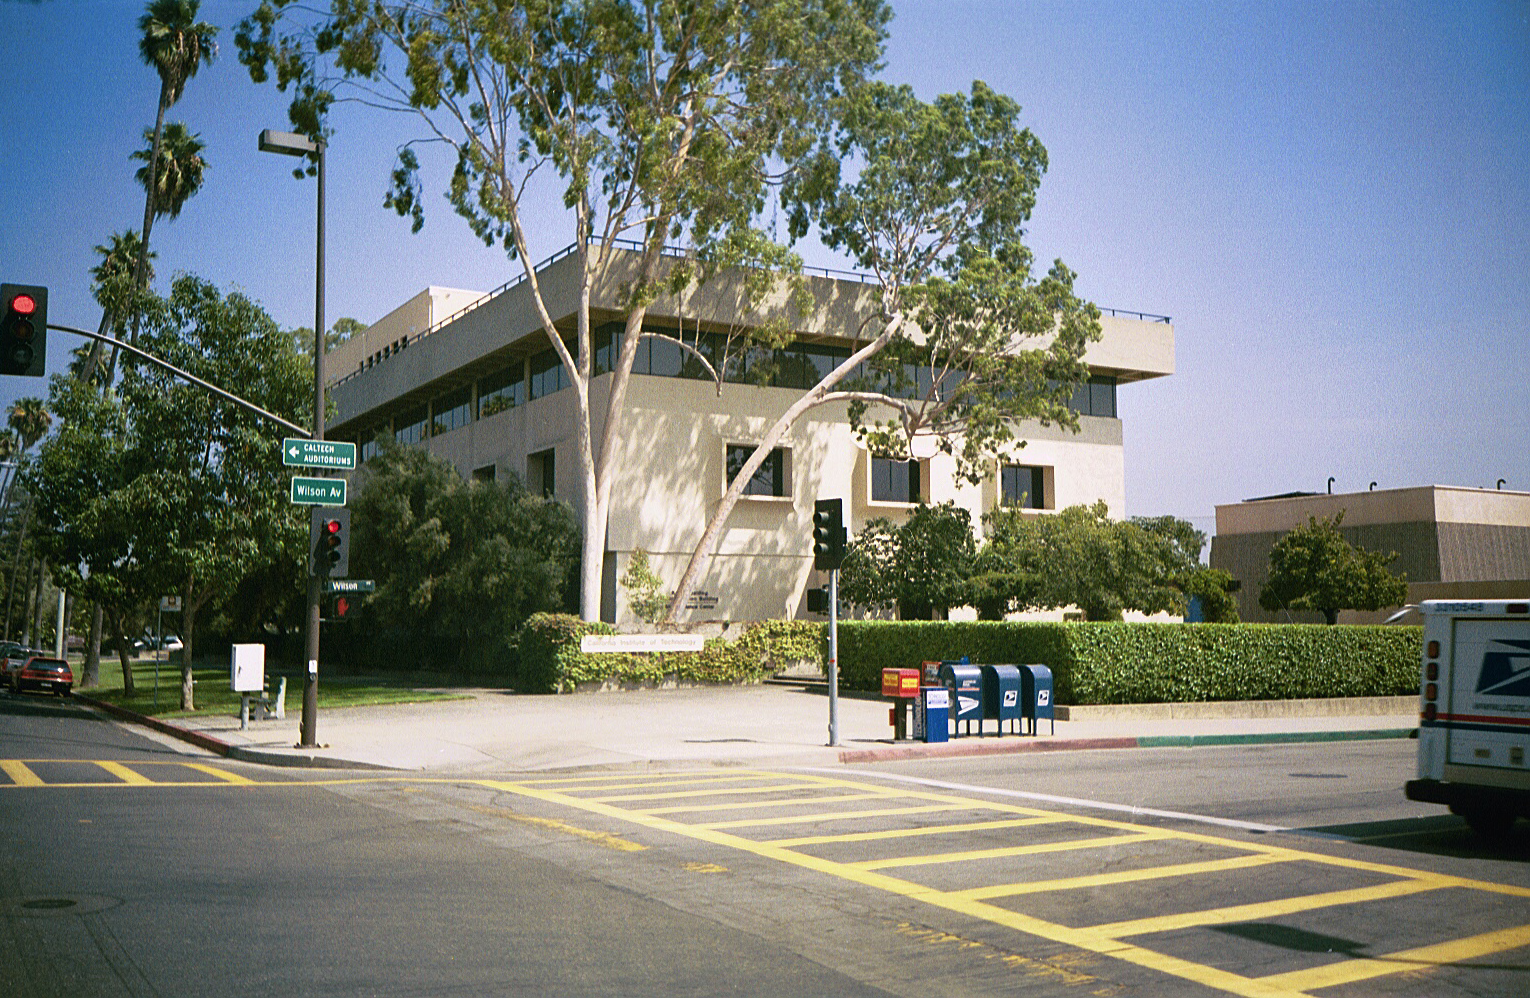

Spitzer Science Center

Credit: NASA/JPL-Caltech/J. Keller (SSC)